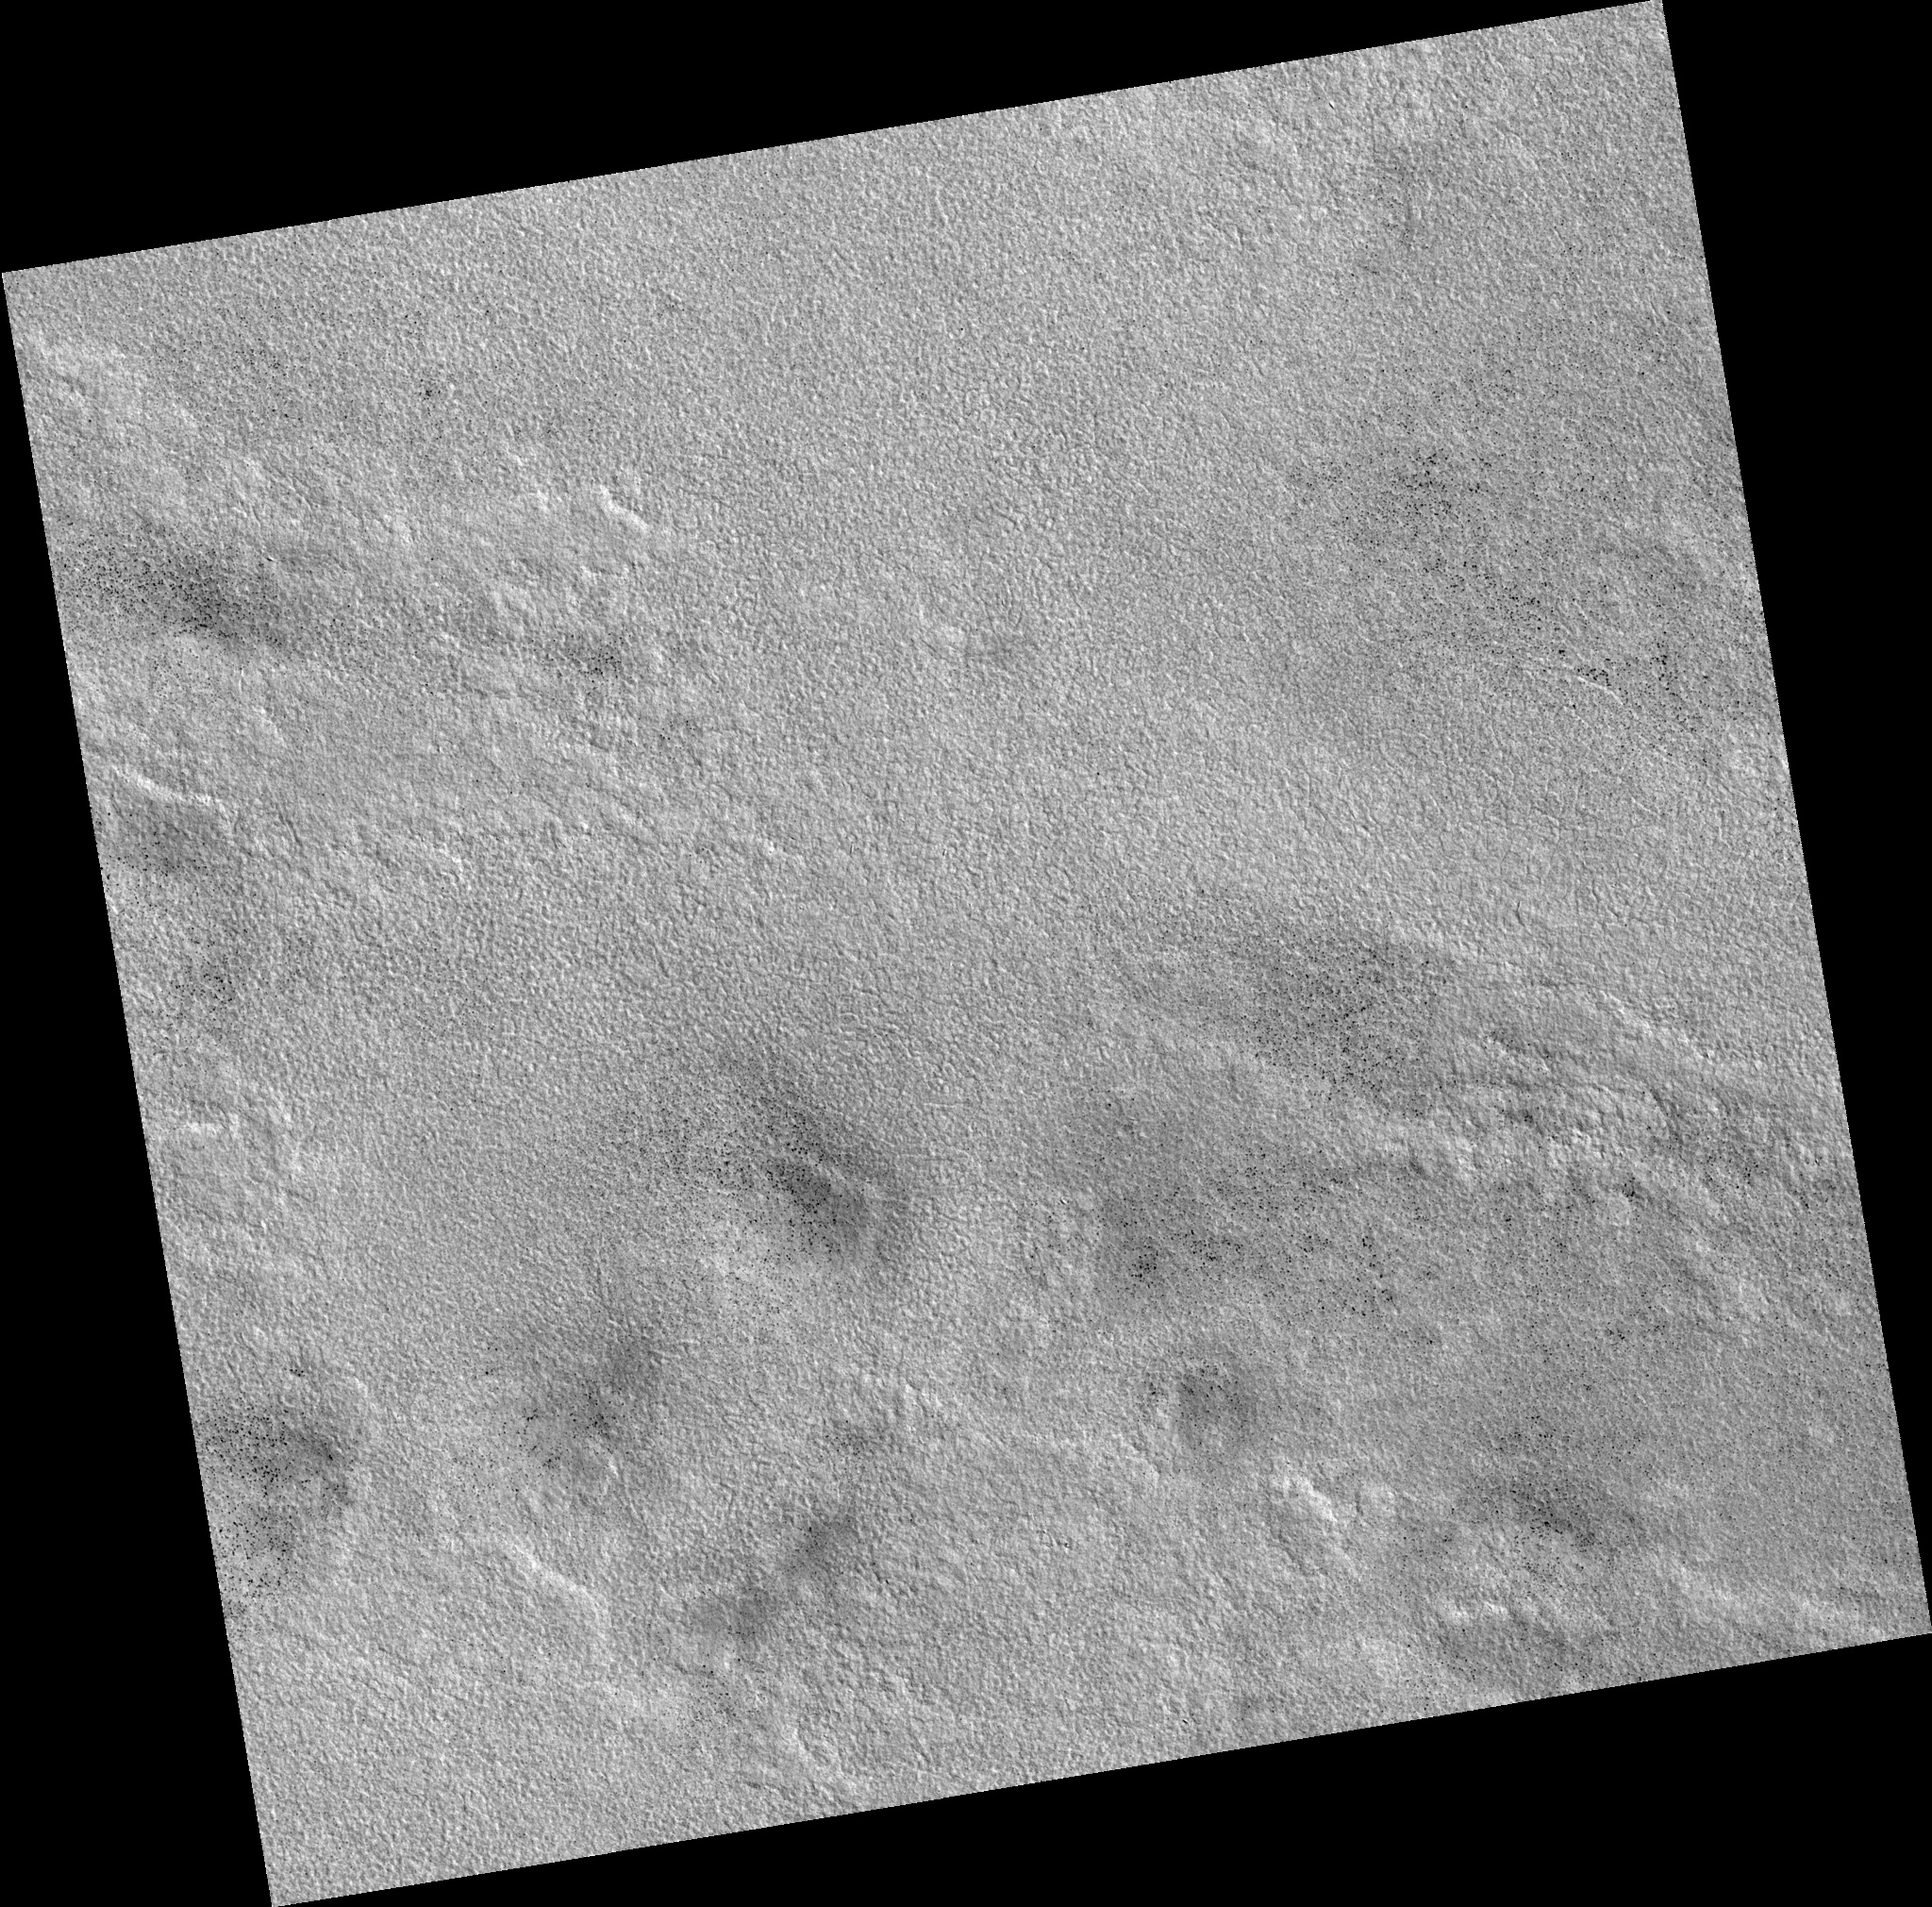

Northern Plains

Image PSP_001422_2465 was taken by the High Resolution Imaging Science Experiment (HiRISE) camera onboard the Mars Reconnaissance Orbiter spacecraft on November 15, 2006. The complete image is centered at 66.0 degrees latitude, 125.0 degrees East longitude. The range to the target site was 315.1 km (196.9 miles). At this distance the image scale is 31.5 cm/pixel (with 1 x 1 binning) so objects ~95 cm across are resolved. The image shown here has been map-projected to 25 cm/pixel. The image was taken at a local Mars time of 3:02 PM and the scene is illuminated from the west with a solar incidence angle of 57 degrees, thus the sun was about 33 degrees above the horizon. At a solar longitude of 135.7 degrees, the season on Mars is Northern Summer.

NASA’s Jet Propulsion Laboratory, a division of the California Institute of Technology in Pasadena, manages the Mars Reconnaissance Orbiter for NASA’s Science Mission Directorate, Washington. Lockheed Martin Space Systems, Denver, is the prime contractor for the project and built the spacecraft. The High Resolution Imaging Science Experiment is operated by the University of Arizona, Tucson, and the instrument was built by Ball Aerospace and Technology Corp., Boulder, Colo.

Credit: NASA/JPL/Univ. of Arizona